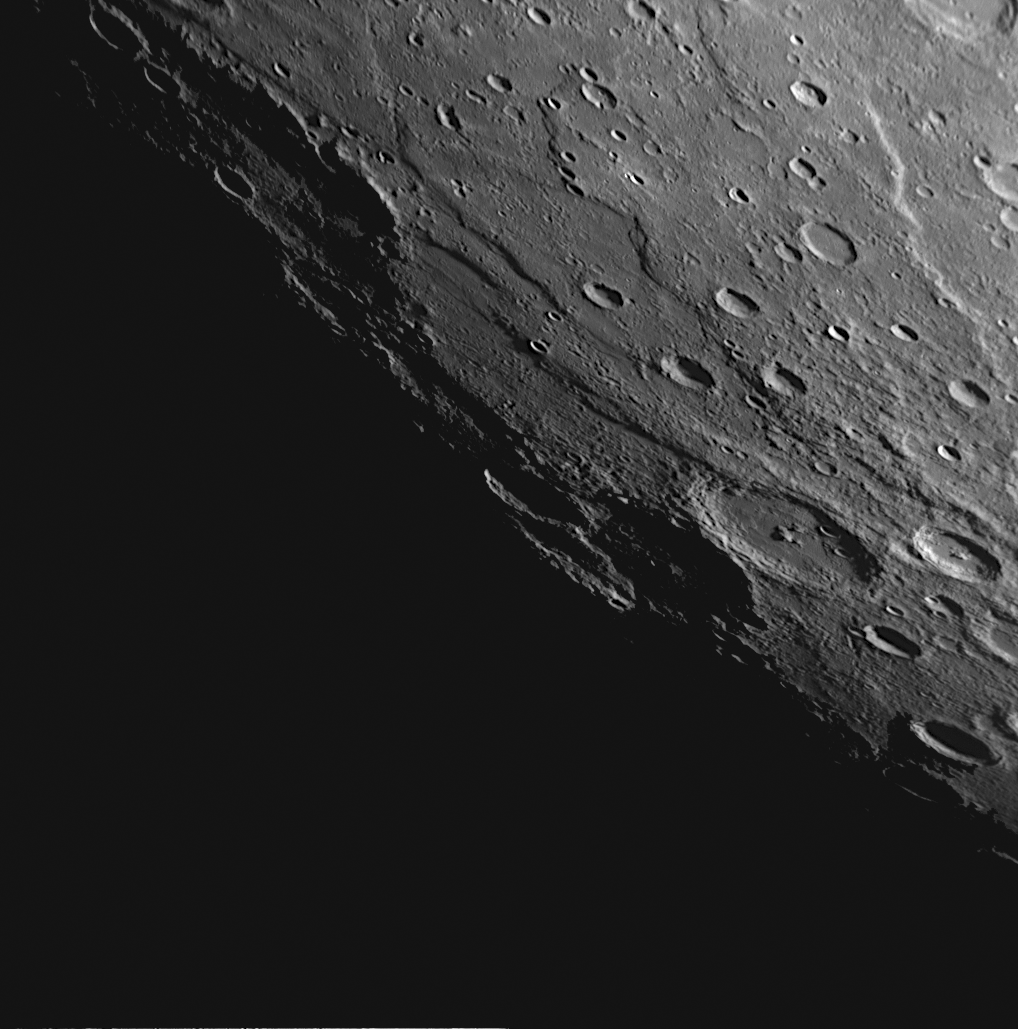

Astrolabe Rupes and More

This NAC image, taken about 85 minutes after MESSENGER’s closest approach during the mission’s second Mercury flyby, shows a view of Astrolabe Rupes, named for the ship of the French explorer Jules Dumont d’Urville. Rupes is the Latin word for cliff. Mercury’s day/night transition (the terminator) is located on the left side of the image, and the Sun is striking the cliff face of Astrolabe Rupes in the upper right of the image. Also visible in the image are additional unnamed rupes, whose cliff faces are casting dark shadows. One of these rupes intersects the crater Ghiberti, named for the Italian Renaissance sculptor. Rupes on Mercury are thought to have formed as the interior of Mercury cooled and the planet consequently contracted slightly. Determining the number and extent of rupes on Mercury can thus be used to understand the thermal history of the planet.

Date Acquired: October 6, 2008
Image Mission Elapsed Time (MET): 131774936
Instrument: Narrow Angle Camera (NAC) of the Mercury Dual Imaging System (MDIS)
Resolution: 660 meters/pixel (0.41 miles/pixel)
Scale: Ghiberti crater is 123 kilometers in diameter (76 miles)
Spacecraft Altitude: 26,000 kilometers (16,000 miles)

These images are from MESSENGER, a NASA Discovery mission to conduct the first orbital study of the innermost planet, Mercury. For information regarding the use of images, see the MESSENGER image use policy.

Credit: NASA/Johns Hopkins University Applied Physics Laboratory/Carnegie Institution of Washington